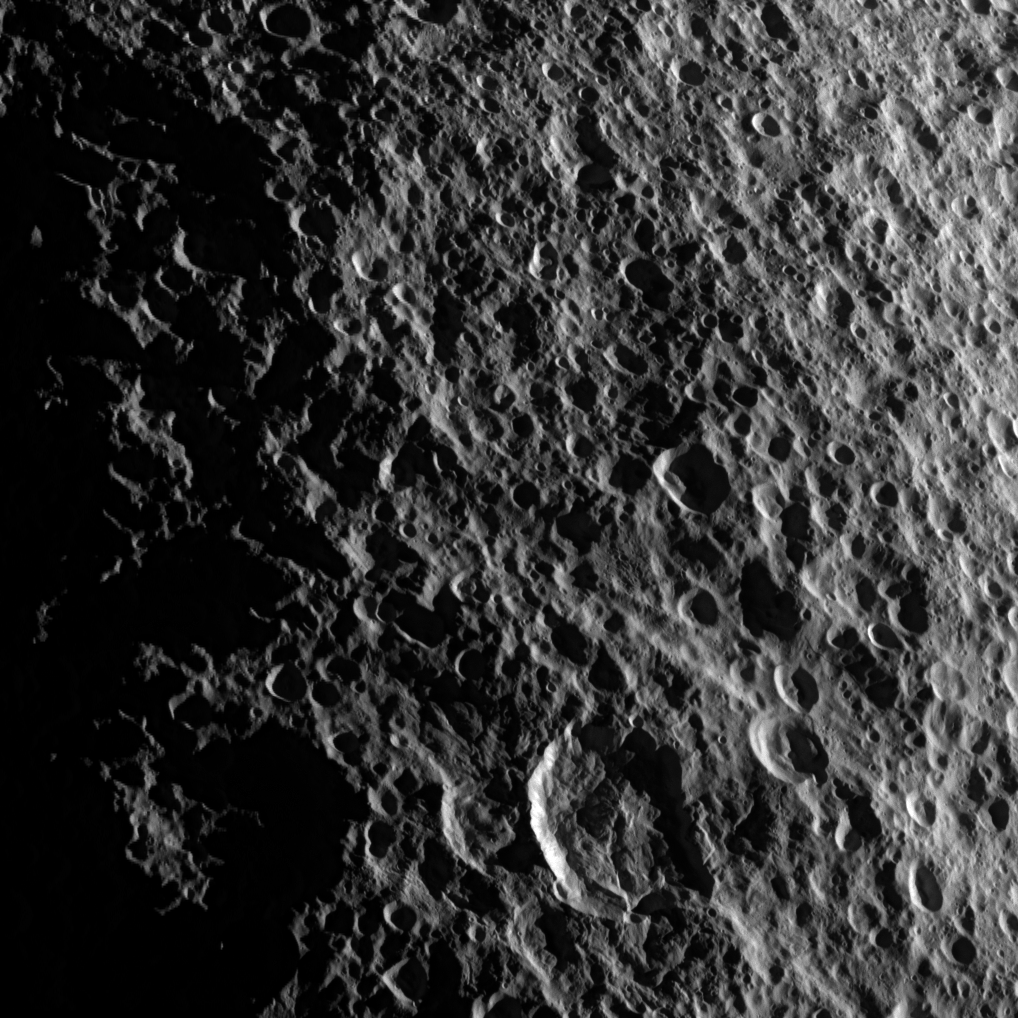

Geology on Tethys

Geologic faults among craters on Saturn’s moon Tethys are depicted in this image captured during a flyby of the moon by NASA’s Cassini spacecraft on Aug. 14, 2010.

The brightly illuminated, prominent impact crater near the bottom middle of this image has been dissected by numerous parallel faults that run diagonally across the image. The presence of the faults that cut through the crater and the movement of surface materials have made the crater outline somewhat non-circular. Near the center of the image, running diagonally from the left to right, is an old graben, or linear depression of terrain between faults. See PIA07736 and PIA07734 for images showing geologic features on Tethys taken during an earlier flyby.

Below these faults and near the middle top of the image is a large ancient impact crater that is so highly overprinted by more recent craters that it can barely be recognized.

On the left of the image, there are some horizontal lines that can be seen very faintly cutting across craters. These lines are artifacts of missing data in the raw image that could not be eliminated through processing the image.

This view looks toward the leading hemisphere of Tethys (1062 kilometers, 660 miles across). The view is centered on terrain at 59 degrees north latitude, 79 degrees west longitude.

The image was taken in visible light with the Cassini spacecraft narrow-angle camera. The view was acquired at a distance of approximately 40,000 kilometers (25,000 miles) from Tethys and at a sun-Tethys-spacecraft, or phase, angle of 103 degrees. Image scale is 234 meters (767 feet) per pixel.

The Cassini-Huygens mission is a cooperative project of NASA, the European Space Agency and the Italian Space Agency. The Jet Propulsion Laboratory, a division of the California Institute of Technology in Pasadena, manages the mission for NASA’s Science Mission Directorate in Washington. The Cassini orbiter and its two onboard cameras were designed, developed and assembled at JPL. The imaging team is based at the Space Science Institute, Boulder, Colo.

Credit: NASA/JPL/Space Science Institute